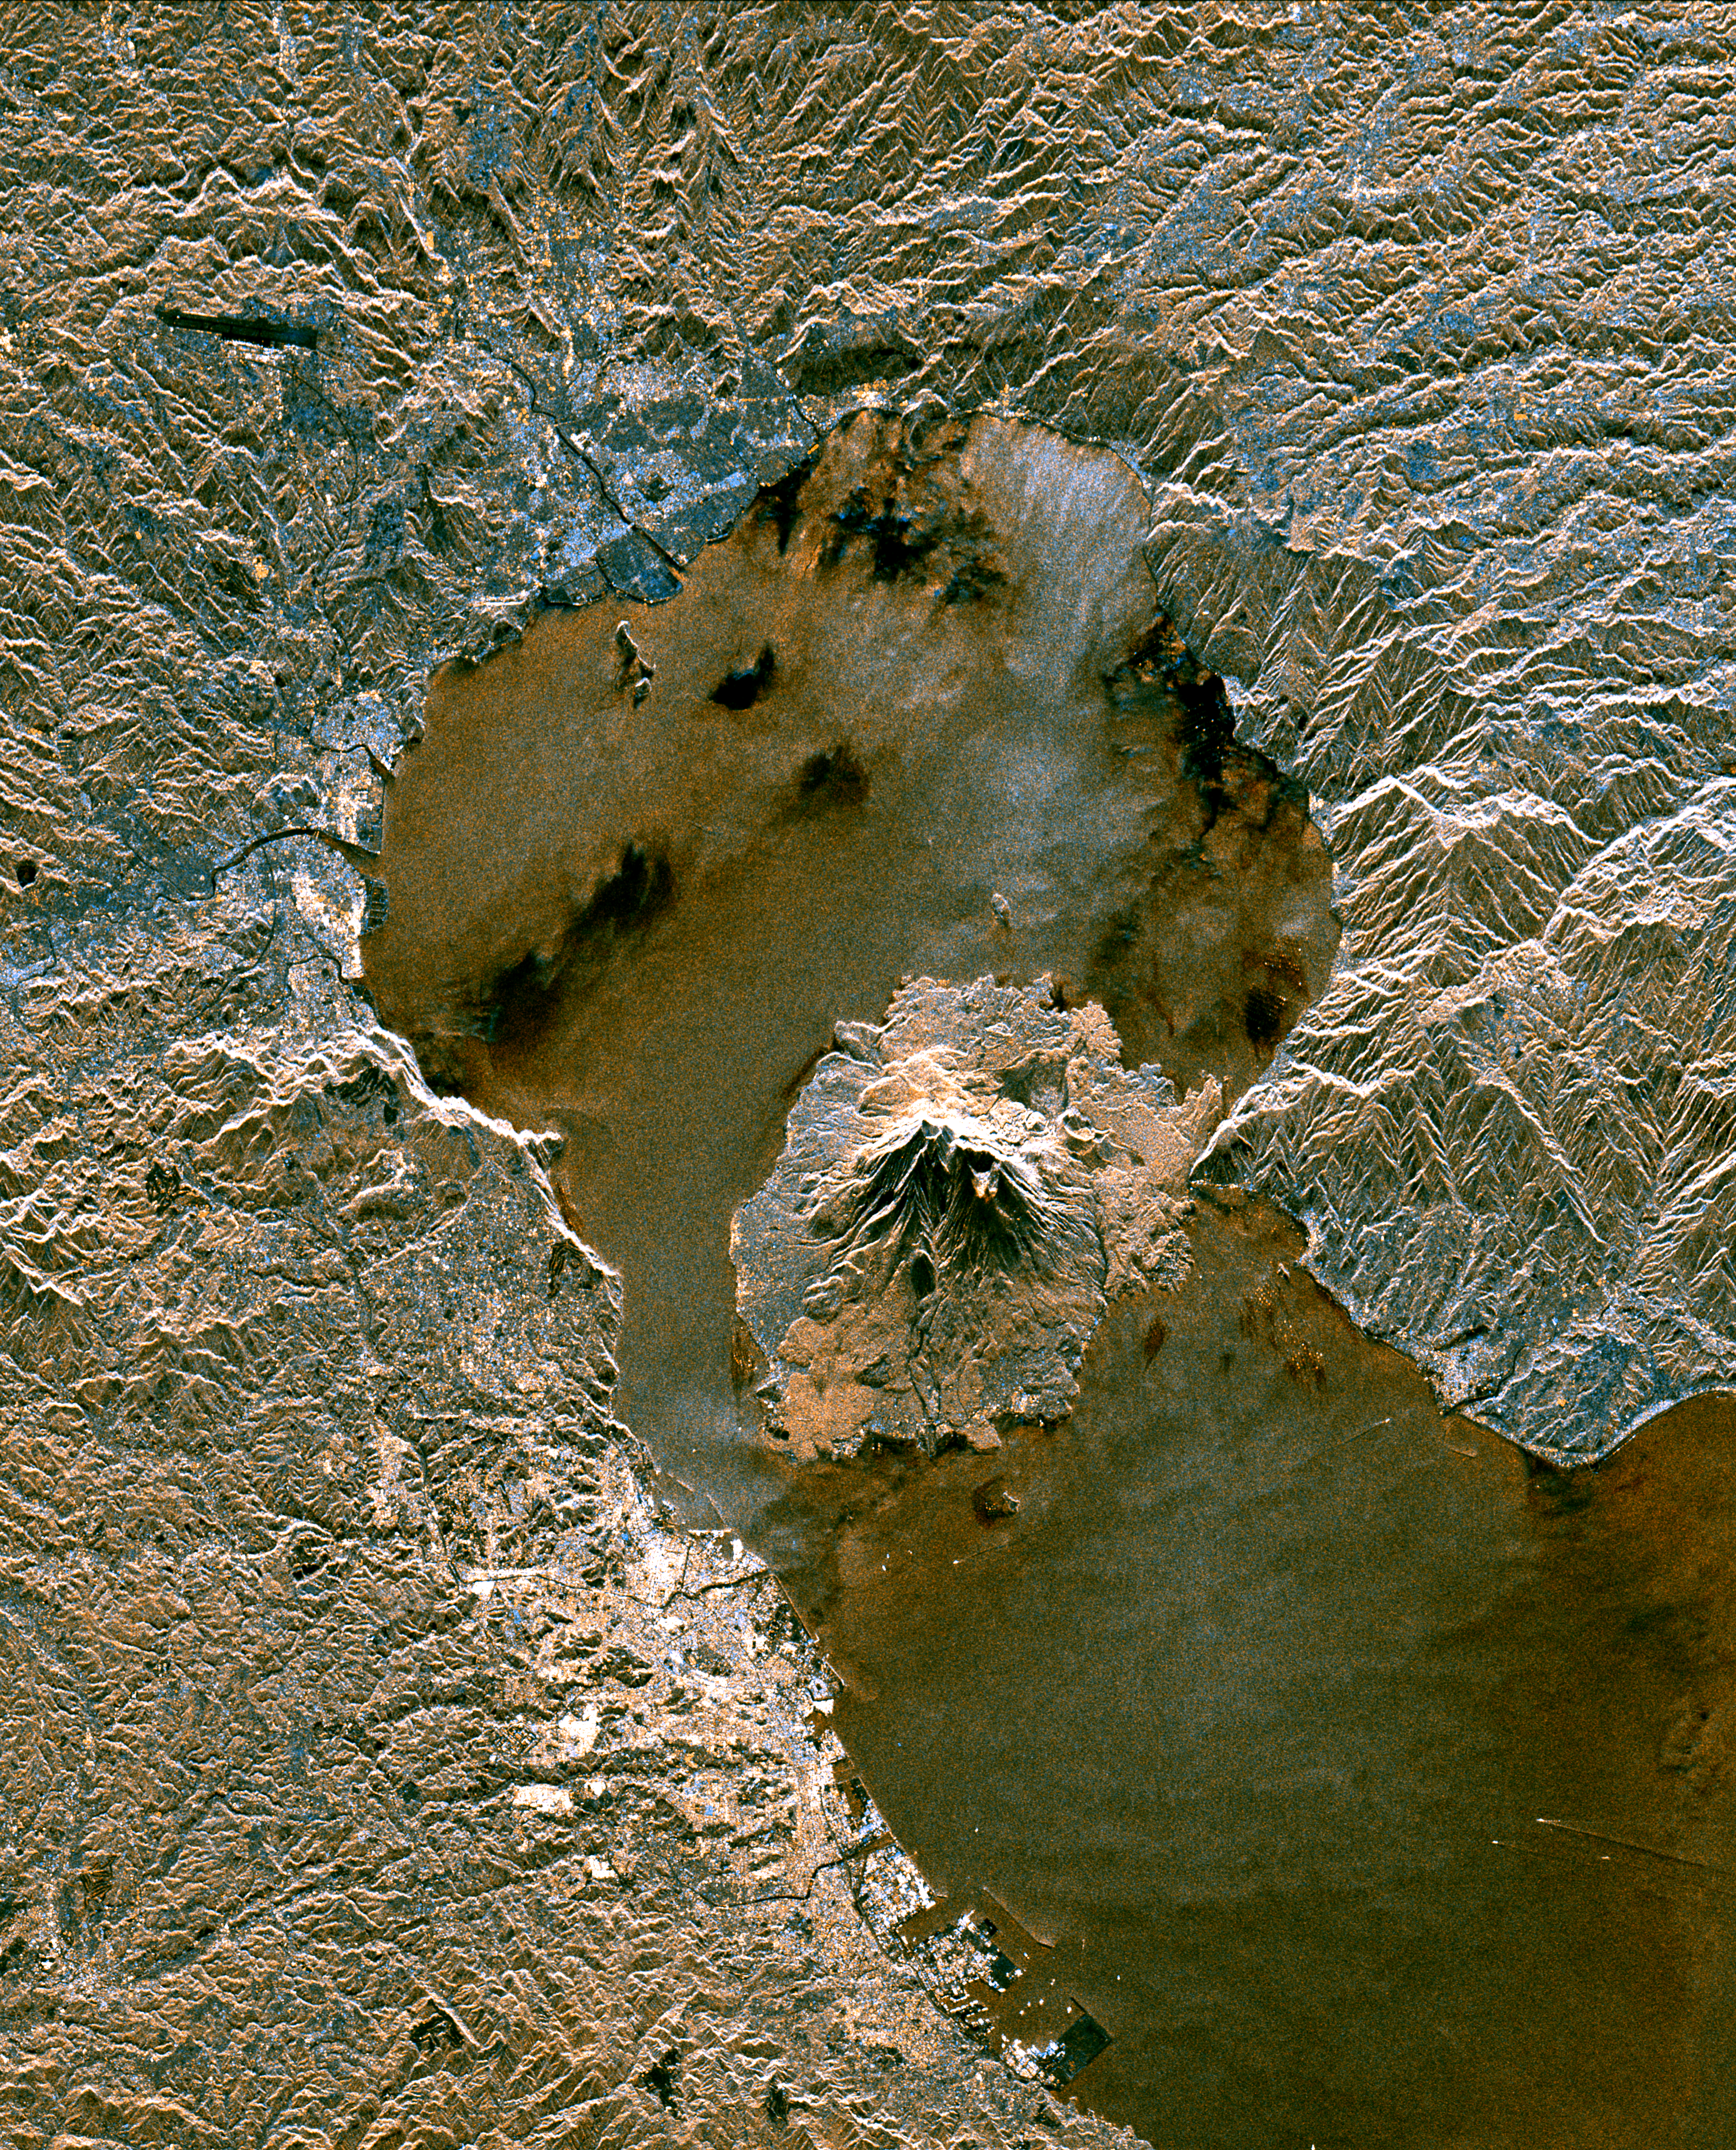

Space Radar Image of Sakura-Jima Volcano, Japan

The active volcano Sakura-Jima on the island of Kyushu, Japan is shown in the center of this radar image. The volcano occupies the peninsula in the center of Kagoshima Bay, which was formed by the explosion and collapse of an ancient predecessor of today’s volcano. The volcano has been in near continuous eruption since 1955. Its explosions of ash and gas are closely monitored by local authorities due to the proximity of the city of Kagoshima across a narrow strait from the volcano’s center, shown below and to the left of the central peninsula in this image. City residents have grown accustomed to clearing ash deposits from sidewalks, cars and buildings following Sakura-jima’s eruptions. The volcano is one of 15 identified by scientists as potentially hazardous to local populations, as part of the international “Decade Volcano” program.

The image was acquired by the Spaceborne Imaging Radar-C/X-Band Synthetic Aperture Radar (SIR-C/X-SAR) onboard the space shuttle Endeavour on October 9, 1994. SIR-C/X-SAR, a joint mission of the German, Italian and the United States space agencies, is part of NASA’s Mission to Planet Earth. The image is centered at 31.6 degrees North latitude and 130.6 degrees East longitude. North is toward the upper left. The area shown measures 37.5 kilometers by 46.5 kilometers (23.3 miles by 28.8 miles). The colors in the image are assigned to different frequencies and polarizations of the radar as follows: red is L-band vertically transmitted, vertically received; green is the average of L-band vertically transmitted, vertically received and C-band vertically transmitted, vertically received; blue is C-band vertically transmitted, vertically received.

Credit: NASA/JPL